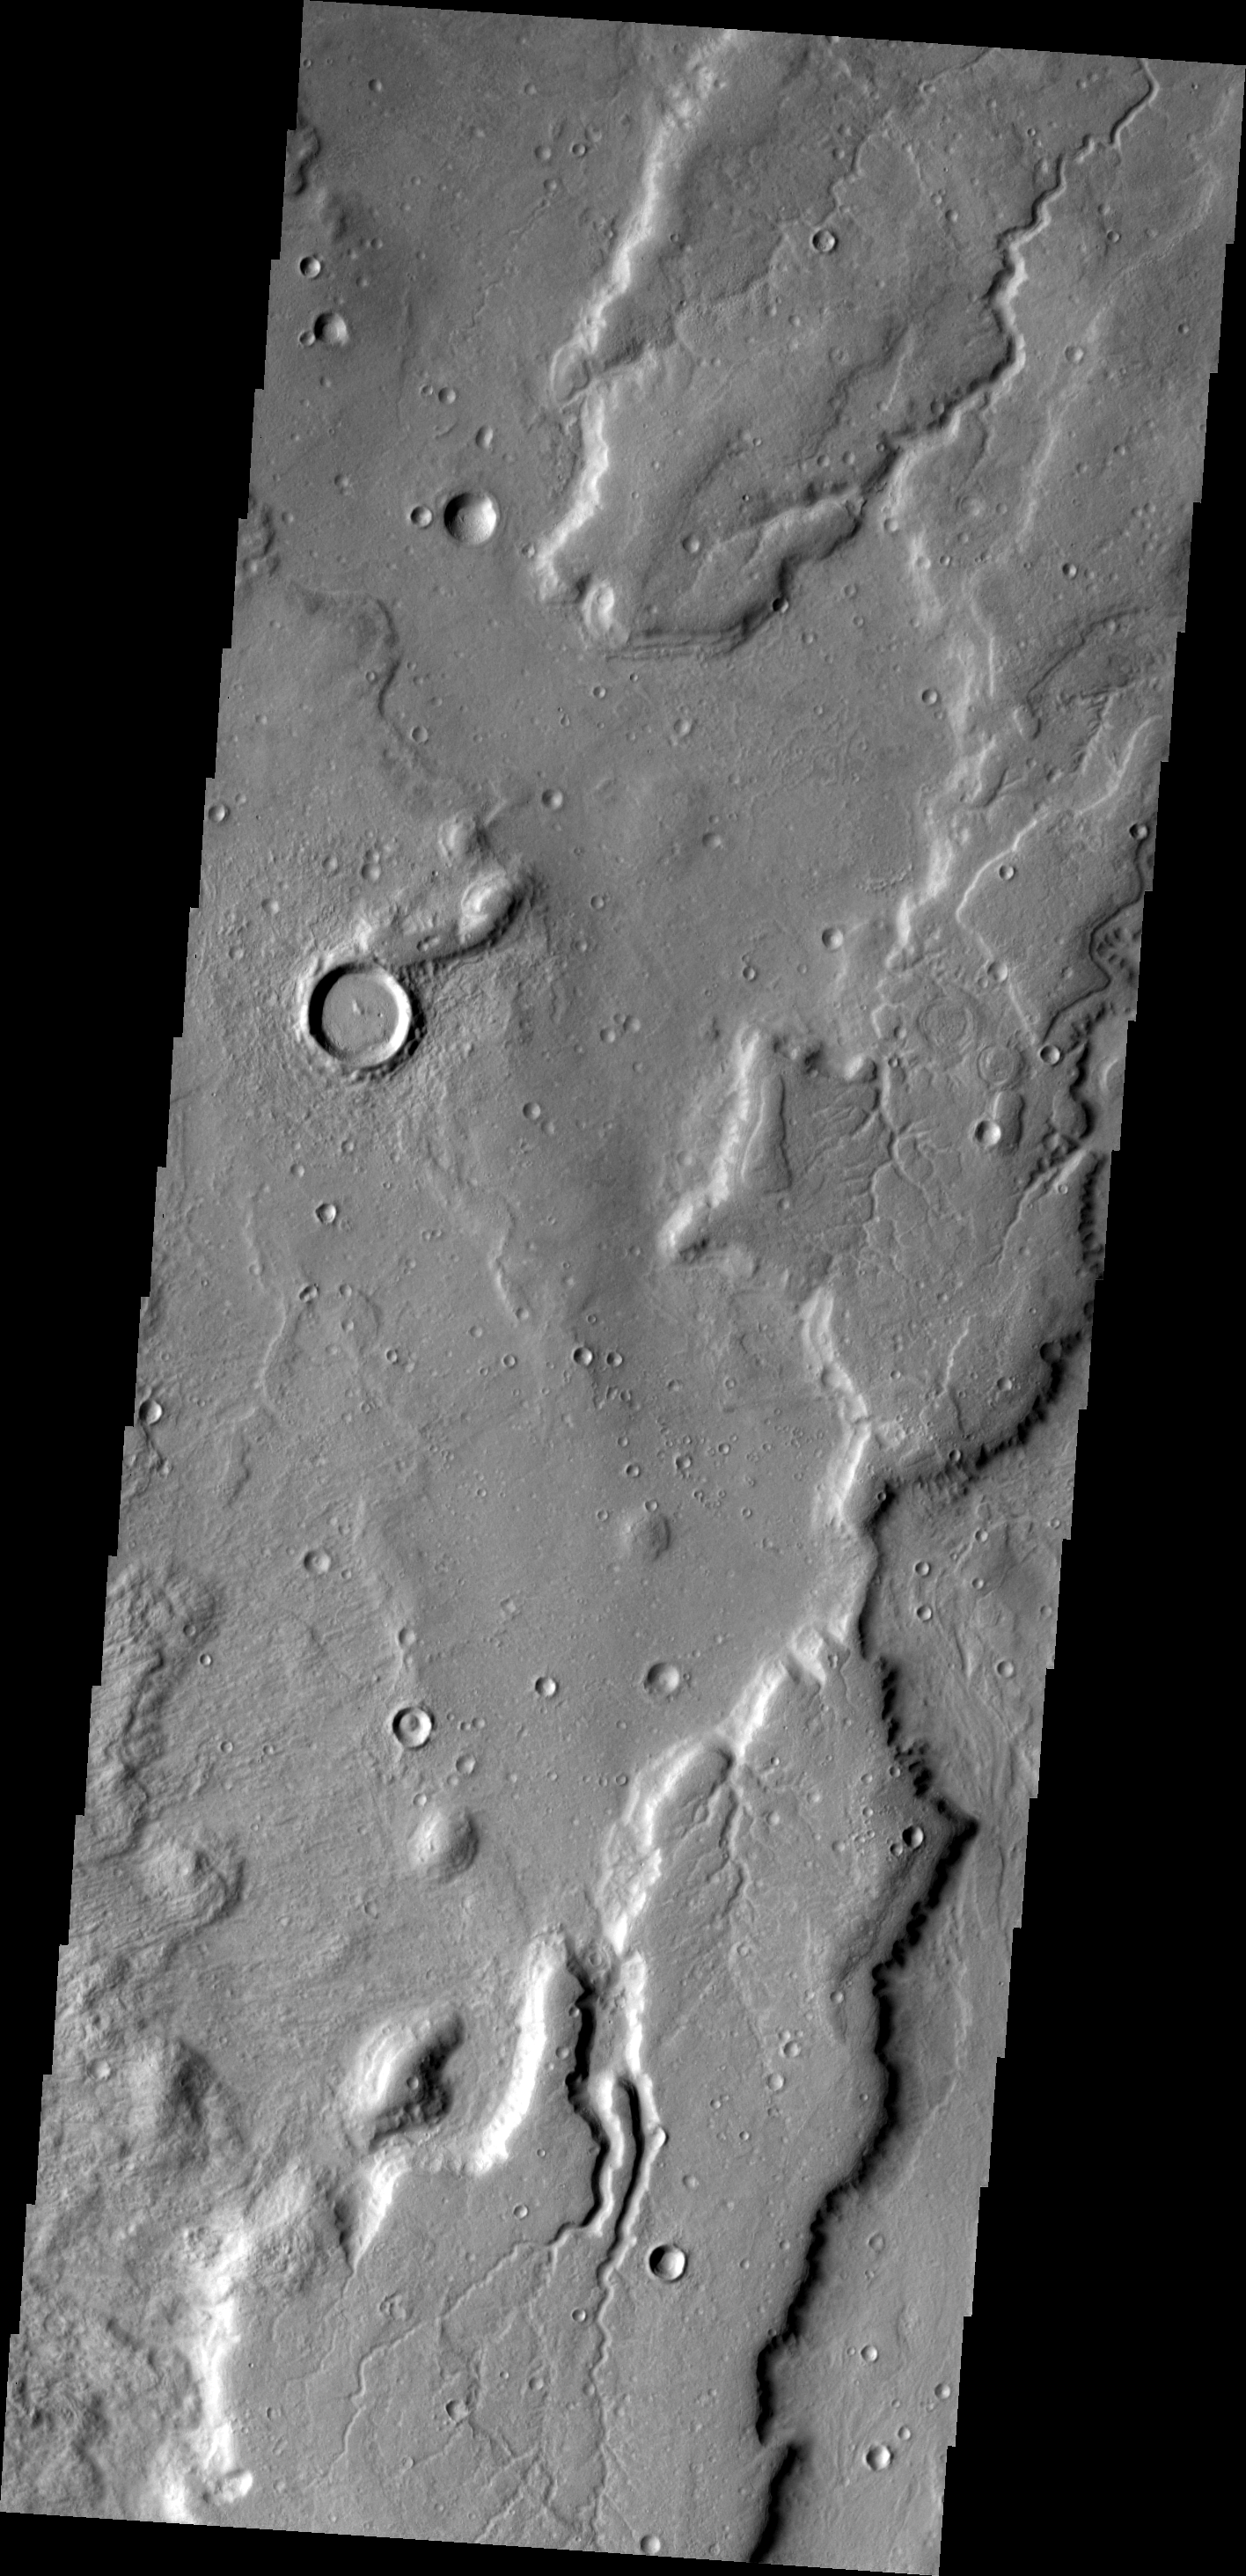

Channels

Numerous small channels are found in this region of Tempe Terra.

Image information: VIS instrument. Latitude 44.9N, Longitude 303.5E. 19 meter/pixel resolution.

Please see the THEMIS Data Citation Note for details on crediting THEMIS images.

Note: this THEMIS visual image has not been radiometrically nor geometrically calibrated for this preliminary release. An empirical correction has been performed to remove instrumental effects. A linear shift has been applied in the cross-track and down-track direction to approximate spacecraft and planetary motion. Fully calibrated and geometrically projected images will be released through the Planetary Data System in accordance with Project policies at a later time.

NASA’s Jet Propulsion Laboratory manages the 2001 Mars Odyssey mission for NASA’s Office of Space Science, Washington, D.C. The Thermal Emission Imaging System (THEMIS) was developed by Arizona State University, Tempe, in collaboration with Raytheon Santa Barbara Remote Sensing. The THEMIS investigation is led by Dr. Philip Christensen at Arizona State University. Lockheed Martin Astronautics, Denver, is the prime contractor for the Odyssey project, and developed and built the orbiter. Mission operations are conducted jointly from Lockheed Martin and from JPL, a division of the California Institute of Technology in Pasadena.

Credit: NASA/JPL/ASU